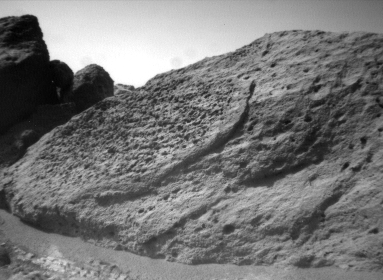

“Half-Dome” Rock

This image of the rock “Half Dome” was taken by the Sojourner rover’s left front camera on Sol 71 (September 14). Pits, linear textures, and pronounced topography on the rock are clearly visible.

Mars Pathfinder is the second in NASA’s Discovery program of low-cost spacecraft with highly focused science goals. The Jet Propulsion Laboratory, Pasadena, CA, developed and manages the Mars Pathfinder mission for NASA’s Office of Space Science, Washington, D.C. JPL is a division of the California Institute of Technology (Caltech).

Photojournal note: Sojourner spent 83 days of a planned seven-day mission exploring the Martian terrain, acquiring images, and taking chemical, atmospheric and other measurements. The final data transmission received from Pathfinder was at 10:23 UTC on September 27, 1997. Although mission managers tried to restore full communications during the following five months, the successful mission was terminated on March 10, 1998.

Credit: NASA/JPL